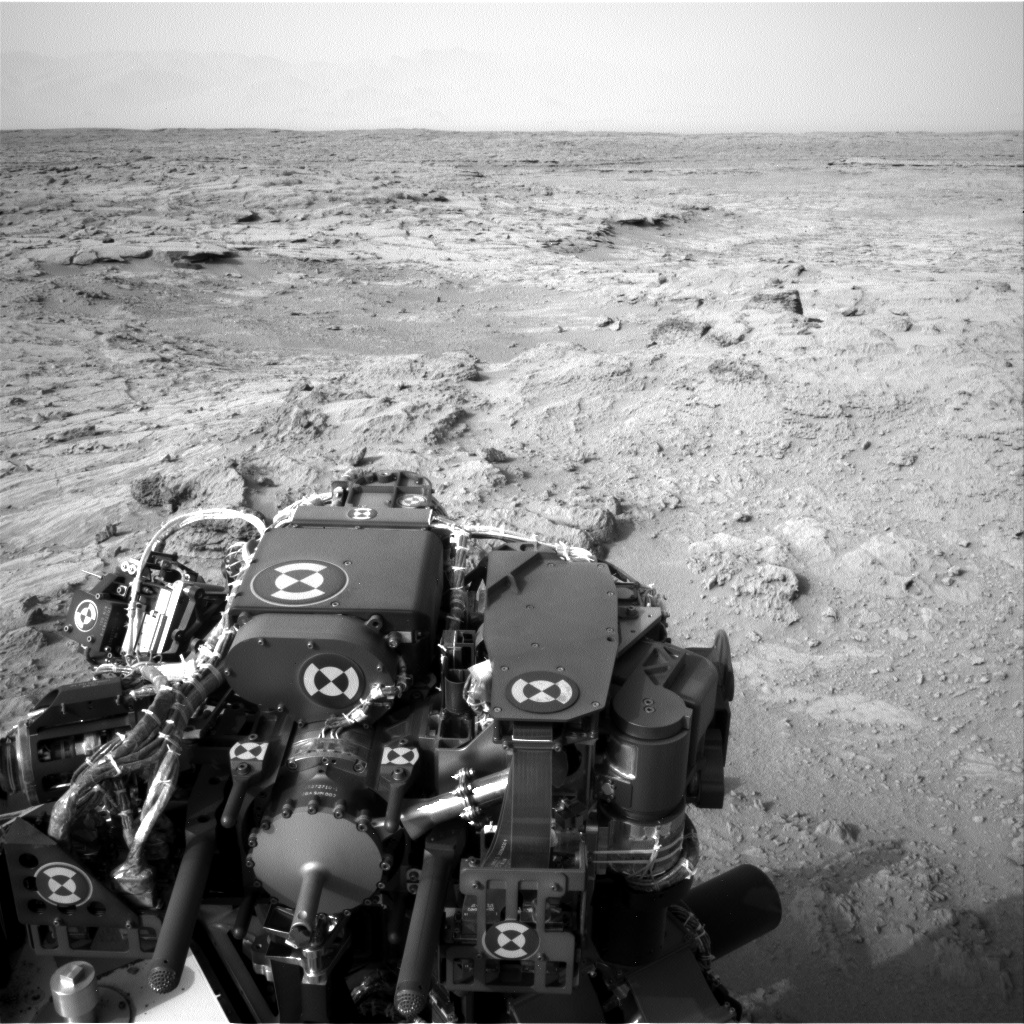

Post-Drive View on Curiosity’s Sol 102

NASA’s Mars rover Curiosity drove 83 feet eastward during the 102nd Martian day, or sol, of the mission (Nov. 18, 2012), and used its left navigation camera to record this view ahead at the end of the drive. The view is toward “Yellowknife Bay” in the “Glenelg” area of Gale Crater.

JPL, a division of the California Institute of Technology, Pasadena, manages the Mars Science Laboratory Project for NASA’s Science Mission Directorate, Washington. JPL designed and built the rover.

Credit: NASA/JPL-Caltech